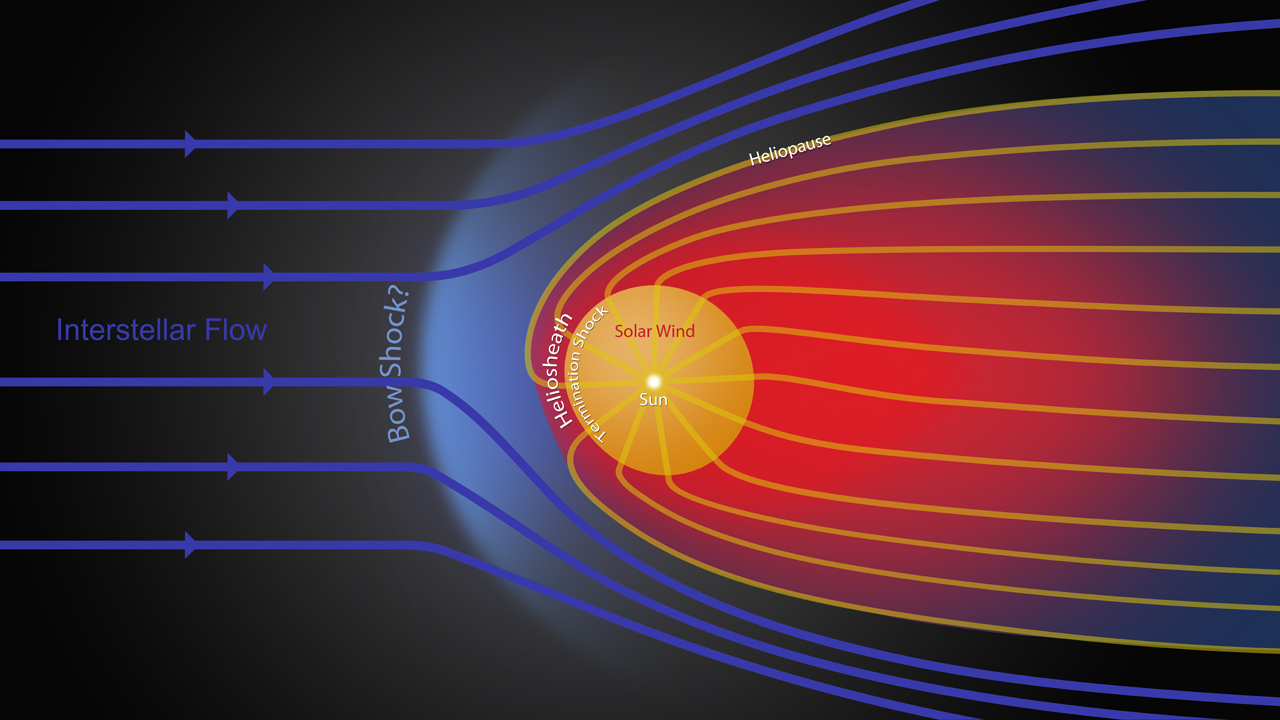

Streams of Charged Particles

Figure 1

This animated graphic shows the different streams of charged particles inside the bubble around our sun and outside, in the unexplored territory of interstellar space. In this schematic, our solar system is traveling to the left through the interstellar medium, molding our solar system into a comet-like shape.

Our sun, in the center of the yellow circle, gives off a stream of charged particles known as the solar wind. The solar wind travels at supersonic speeds until it hits a border region known as the heliosheath, where the solar wind slows down and heats up. The heliosheath, where NASA’s two Voyager spacecraft are now traveling, is shown in red. The shockwave boundary between the two regions is known as the termination shock.

The pressure from the charged particles flowing between stars — known as the interstellar flow — forces the solar wind particles back down the tail of the comet-like shape. The boundary that separates an area dominated by interstellar charged particles rather than solar wind particles is known as the heliopause. The entire region from the heliopause inward is known as the heliosphere.

There may also be a shockwave known as the bow shock — like the bow shock of a boat cutting through water — in front of our heliosphere.

The Voyagers were built by NASA’s Jet Propulsion Laboratory in Pasadena, Calif., which continues to operate both spacecraft. JPL is a division of the California Institute of Technology in Pasadena. The Voyager missions are a part of the NASA Heliophysics System Observatory, sponsored by the Heliophysics Division of the Science Mission Directorate.

Credit: NASA/JPL-Caltech